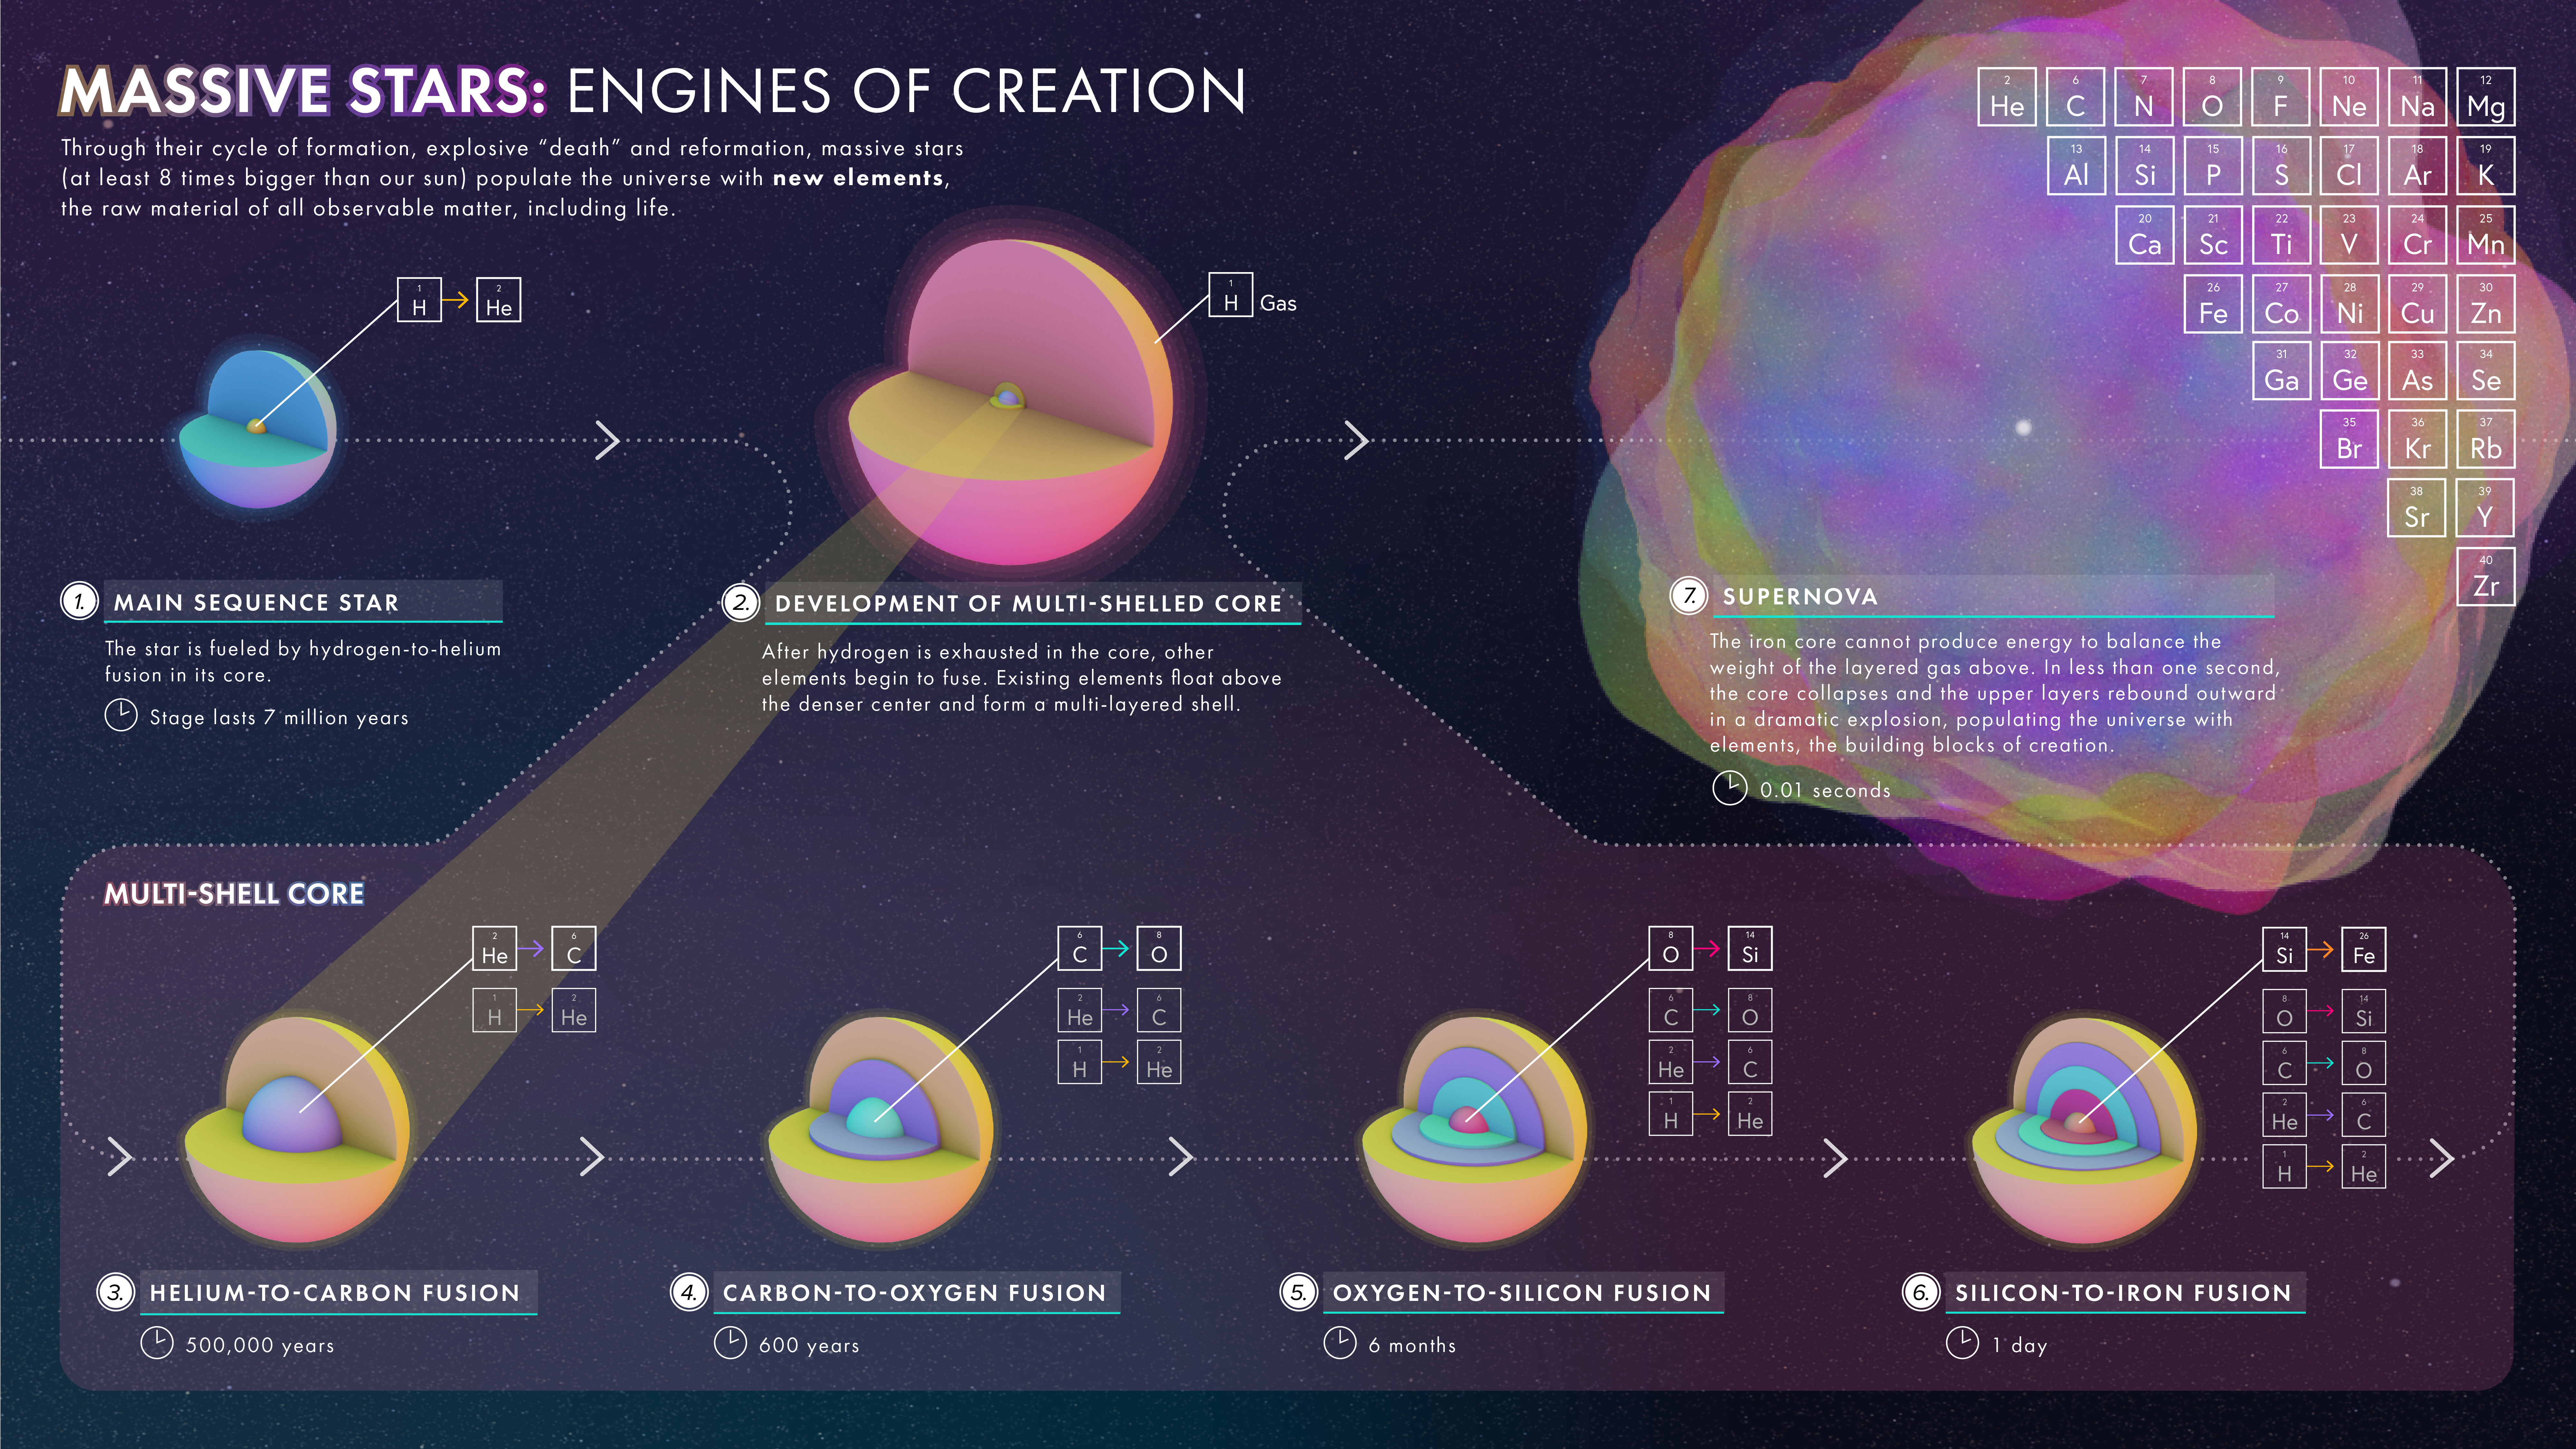

Massive Stars: Engines of Creation Infographic

This illustration demonstrates how a massive star (at least 8 times bigger than our sun) fuses heavier and heavier elements until exploding as a supernova and spreading those elements throughout space.

Credit: Image: NASA, ESA, Leah Hustak (STScI)